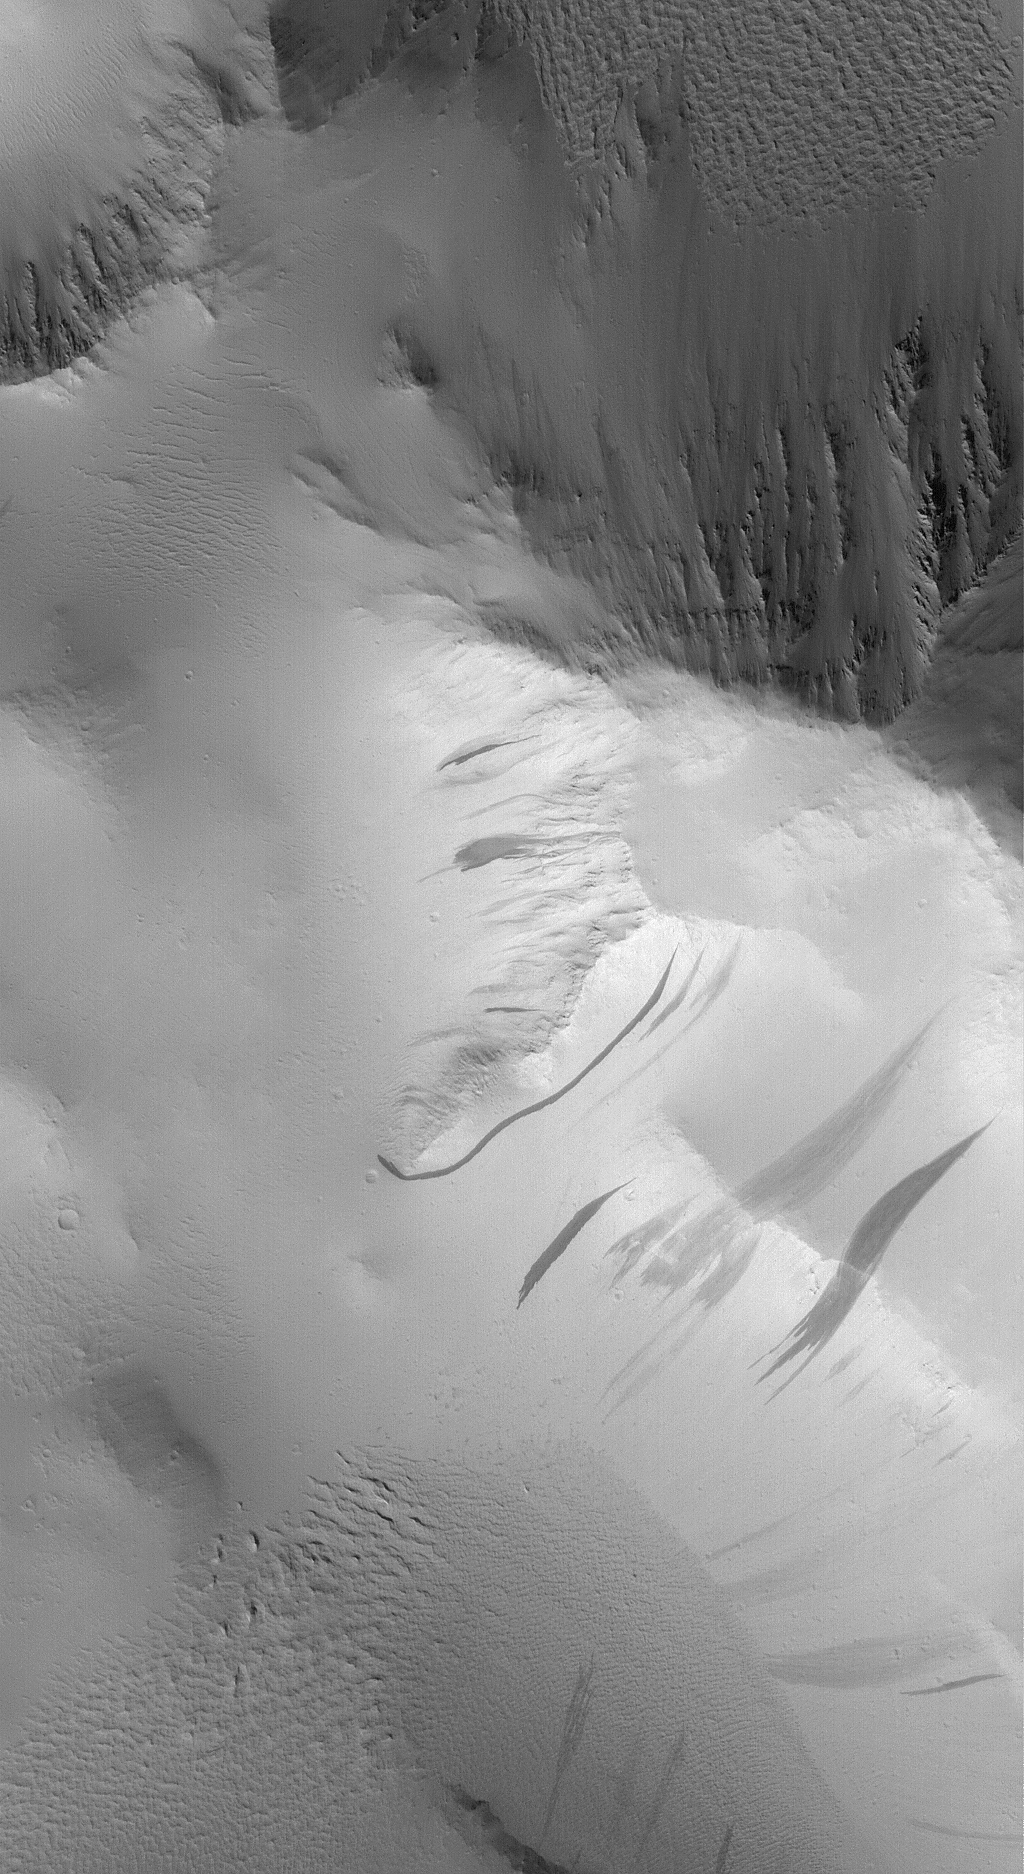

Lycus Sulci

2 December 2005
This Mars Global Surveyor (MGS) Mars Orbiter Camera (MOC) image shows dark slope streaks formed on dust-mantled mountains of the Lycus Sulci region, west of the giant volcano, Olympus Mons. Despite their fluid-like appearance, dark slope streaks form in very dry dust.

Location near: 18.3°N, 142.4°W
Image width: width: ~3 km (~1.9 mi)
Illumination from: lower left
Season: Northern Winter

Credit: NASA/JPL/Malin Space Science Systems